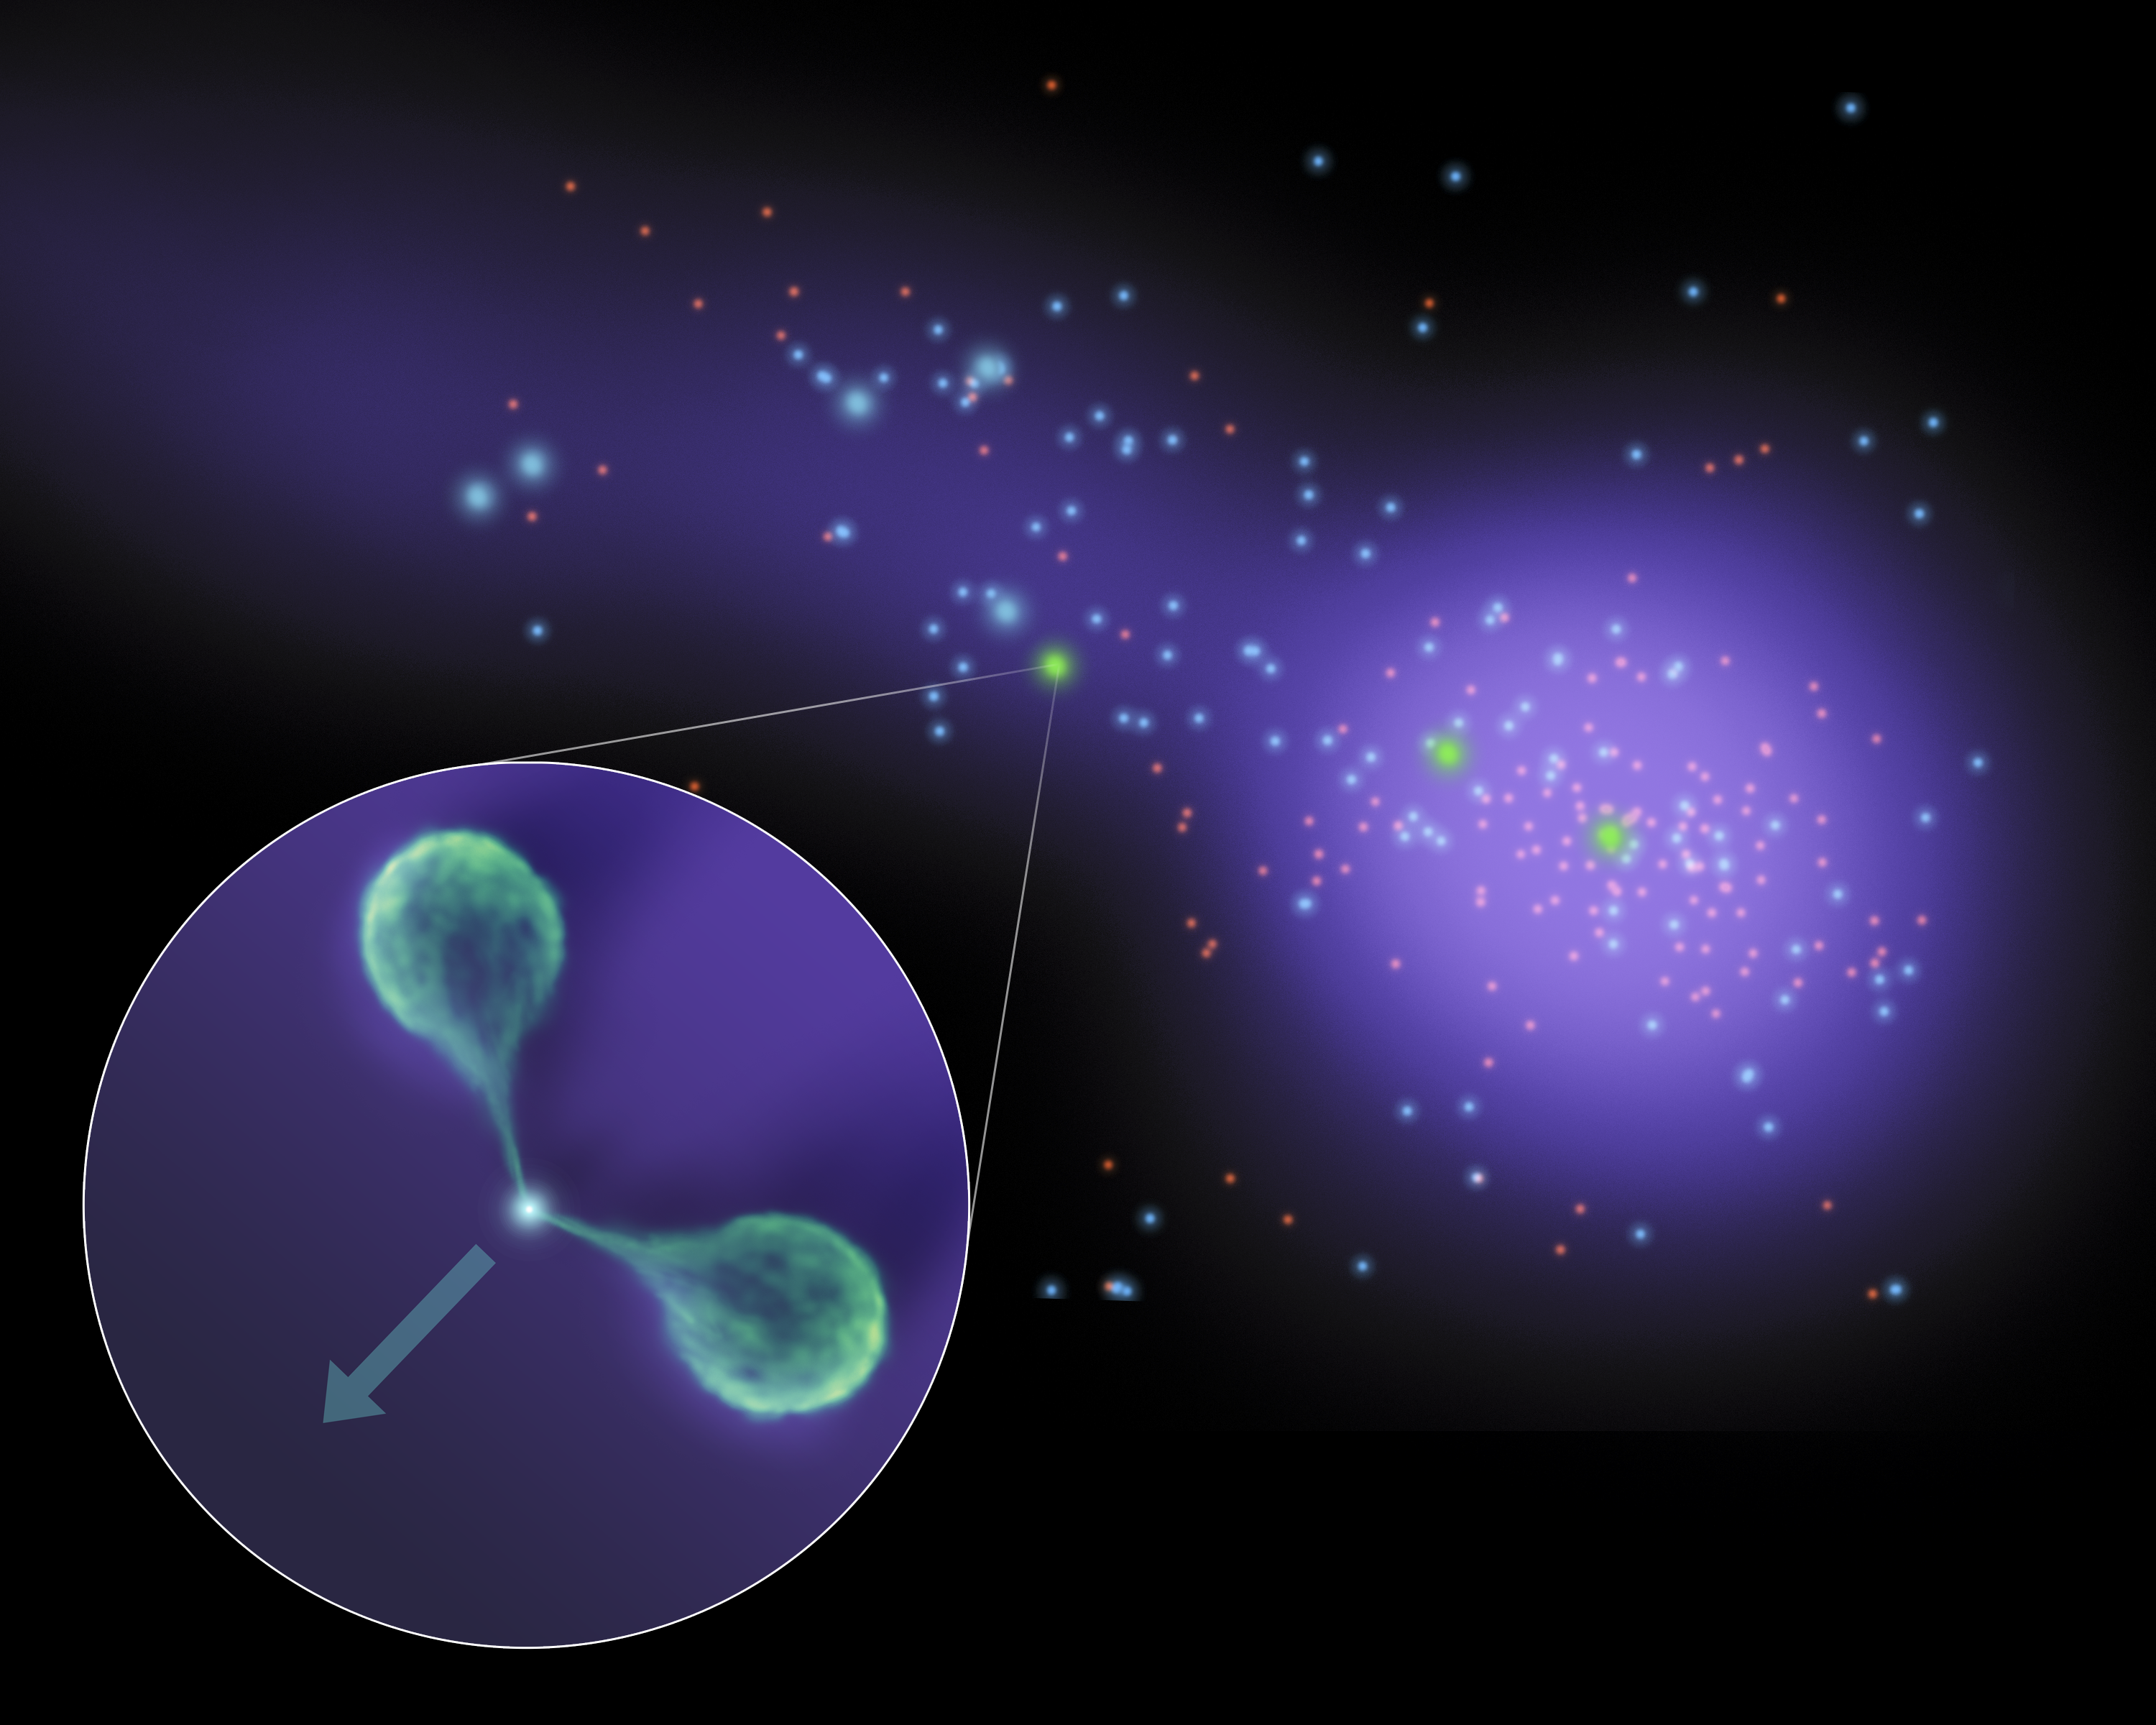

Bent Galactic Jets

Astronomers have caught sight of an unusual galaxy that, like a lighthouse, has illuminated new details about a celestial “sandbar” connecting two massive islands of galaxies. The galaxy, which is wandering through this sandbar, or filament, has twin lobes of material jetting from its center that are bending backwards as they sweep through the filament’s hot gas. The findings are a result of observations made primarily by NASA’s Spitzer Space Telescopes and the Very Large Array radio telescope near Socorro, N.M.

In this diagram, one of the clusters is shown to the right as a collection of galaxies, which are seen as dots. The hot gas filling the cluster and filament is illustrated with purple. The unusual galaxy and the angle of its bent lobes are illustrated in the callout.

In 2008, Spitzer identified this filament, which runs from a galaxy cluster known as Abell 1763. Later, Spitzer data helped narrow in on the unusual galaxy, and led to follow-up radio observations that were that were used to find and measure the angles of the lobes. Astronomers measured the curve of these lobes to gauge the density of particles in the intergalactic filament. Such rare, arced galaxies could be used to find and study the hard-to-see intergalactic filaments that link up galaxy clusters and offer ideal environments for forming new stars.

Infrared-bright galaxies measured by Spitzer are represented in the diagram with blue colors, and the brightest “starburst” galaxies are the largest dots. Radio-bright galaxies, including the one sweeping through the filament, are shaded green.

Credit: NASA/JPL-Caltech